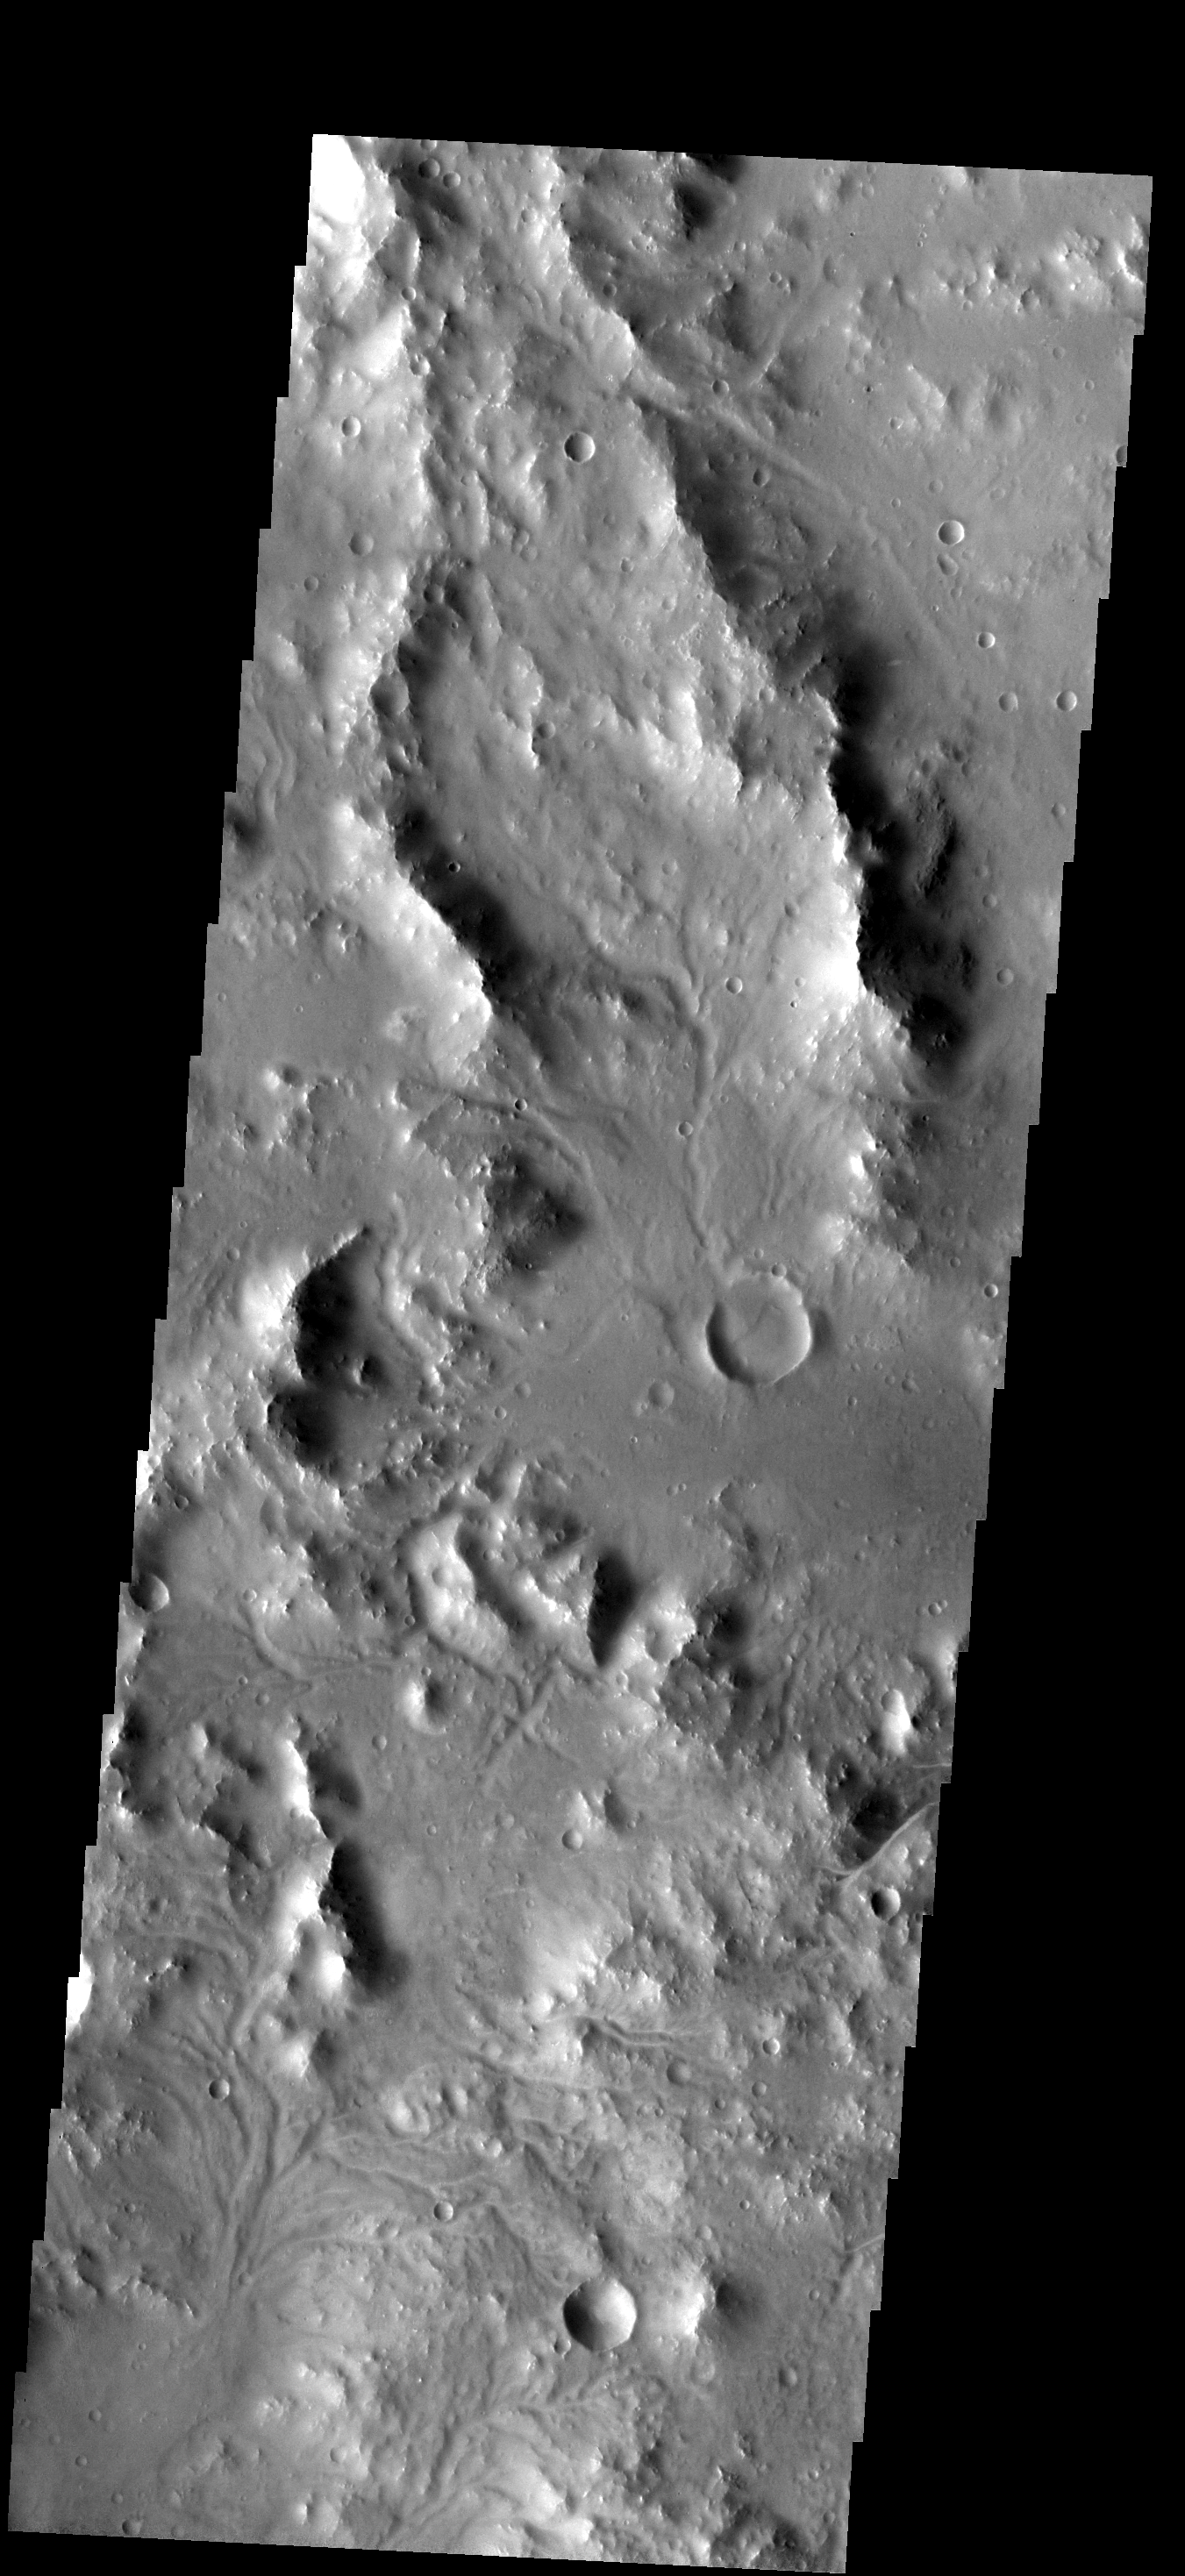

Dissected Surface

Small channels dissect this region near Nectaris Fossae.

Image information: VIS instrument. Latitude -22.9N, Longitude 17.4E. 17 meter/pixel resolution.

Note: this THEMIS visual image has not been radiometrically nor geometrically calibrated for this preliminary release. An empirical correction has been performed to remove instrumental effects. A linear shift has been applied in the cross-track and down-track direction to approximate spacecraft and planetary motion. Fully calibrated and geometrically projected images will be released through the Planetary Data System in accordance with Project policies at a later time.

NASA’s Jet Propulsion Laboratory manages the 2001 Mars Odyssey mission for NASA’s Office of Space Science, Washington, D.C. The Thermal Emission Imaging System (THEMIS) was developed by Arizona State University, Tempe, in collaboration with Raytheon Santa Barbara Remote Sensing. The THEMIS investigation is led by Dr. Philip Christensen at Arizona State University. Lockheed Martin Astronautics, Denver, is the prime contractor for the Odyssey project, and developed and built the orbiter. Mission operations are conducted jointly from Lockheed Martin and from JPL, a division of the California Institute of Technology in Pasadena.

Credit: NASA/JPL/ASU